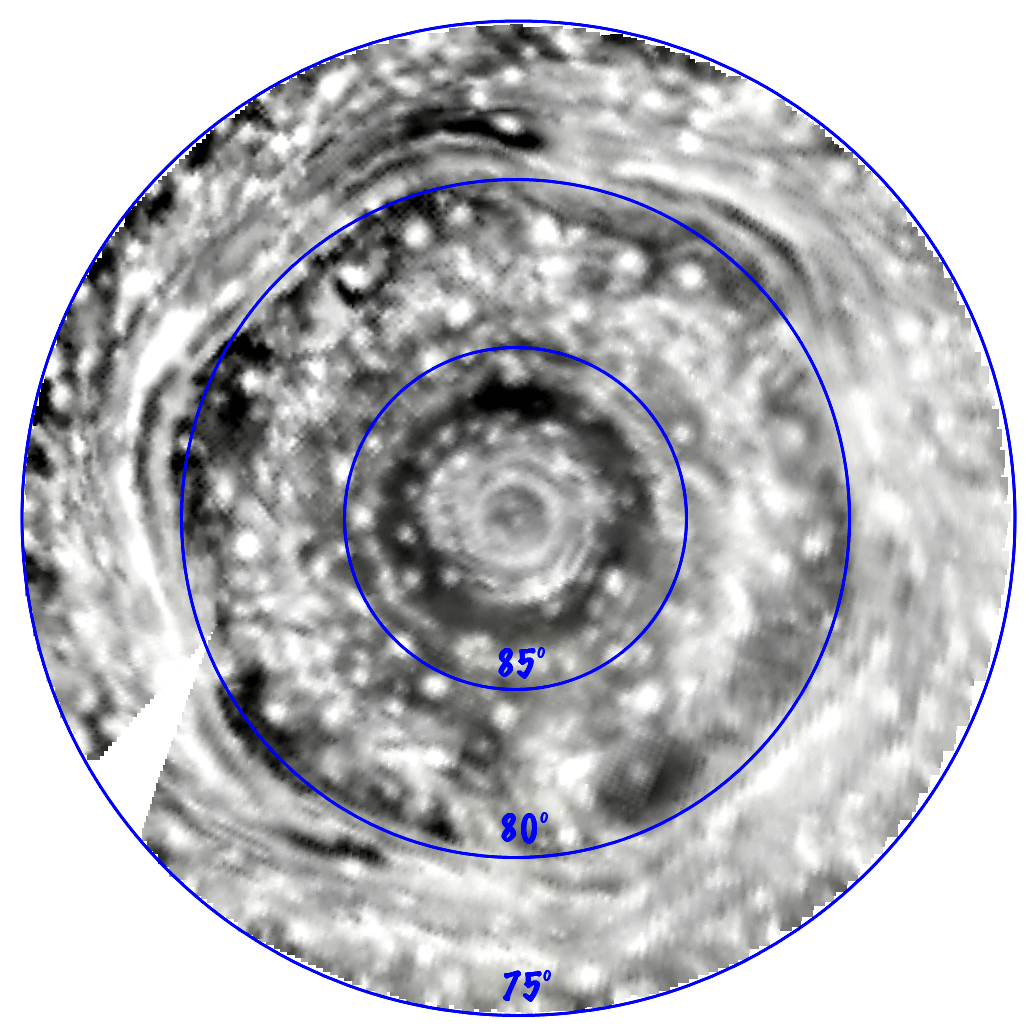

Infrared Movie of Saturn’s North Polar Region

This near-infrared movie of Saturn’s north pole shows a giant cyclone, encircled by a hexagon feature. The movie was created from several images, taken by the visual and infrared mapping spectrometer onboard the Cassini spacecraft.

The hexagon itself is populated by fast-moving clouds which reach speeds of over 530 kilometers per hour (300 miles per hour). The discrete, circular and oblong clouds dotting the image are likely convective upwelling originating deep inside the planet, which help power the cyclones. The movie shows clouds throughout the atmosphere, down to as deep as 125 kilometers (78 miles) below the haze. Many of the features seen are thought to be deep-level clouds of ammonia-hydrosulfide, which rise to higher altitudes in convective updrafts.

This movie is centered on the pole and shows the cyclonic motions of rings of clouds in the near-infrared wavelength of 5 microns, some seven times the reddest wavelength observed by the human eye. The resolution is better than 200 kilometers (124 miles) per pixel. The movie covers a six-hour period at close range (as close as 240,000 kilometers, or 149,000 miles above the clouds) from a nearly-overhead viewpoint. Winds reach over 150 meters per second (325 miles per hour) at 88.3 degrees south latitude, just outside the first bright ring nearest the pole.

Normally Saturn’s internal glow illuminates Saturn’s deep clouds from below, thus rendering the clouds in silhouette against this background glow. Nevertheless, for the movie, the contrast has been reversed to show the clouds as white, thus making the clouds appear more like they would if seen in reflected light.

This movie was created from four images obtained on June 15 over a range of distances between 224,000 and 422,000 kilometers (149,000 miles to 262,000 miles) above the clouds and a sub-spacecraft north latitude ranging from 69 to 78 degrees.

A polar orthographic projection was used, with 0 degrees longitude toward the top center, 90 degrees west longitude toward the right center, etc., based on the longitude system established by Voyager. Features are thus seen flowing in Saturn’s reference frame, with the planet’s spin eliminated.

The Cassini-Huygens mission is a cooperative project of NASA, the European Space Agency and the Italian Space Agency. The Jet Propulsion Laboratory, a division of the California Institute of Technology in Pasadena, manages the mission for NASA’s Science Mission Directorate, Washington, D.C. The Cassini orbiter was designed, developed and assembled at JPL. The Visual and Infrared Mapping Spectrometer team is based at the University of Arizona.

Credit: NASA/JPL/University of Arizona